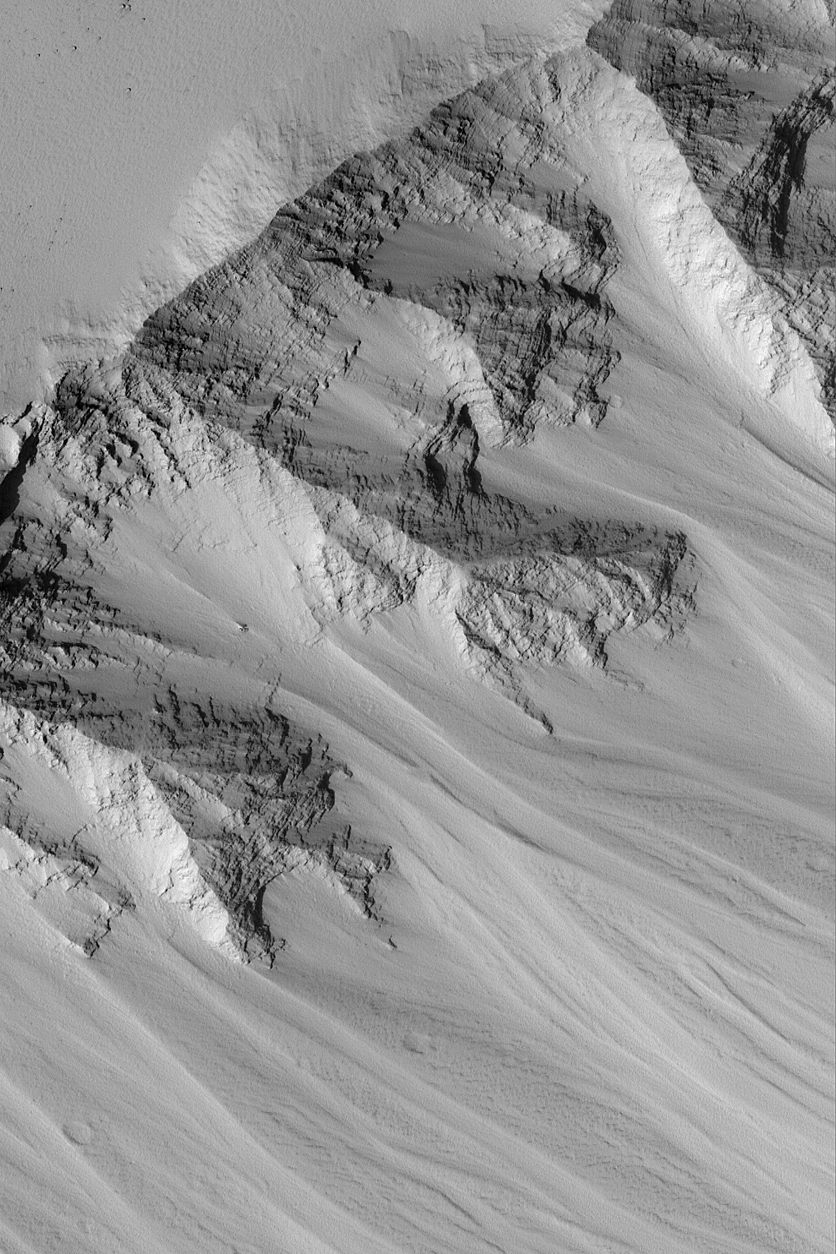

Layers in Tithonium

MGS MOC Release No. MOC2-570, 10 December 2003

This Mars Global Surveyor (MGS) Mars Orbiter Camera (MOC) picture shows eroded layered bedrock outcrops in the upper walls of one of the depressions in the Tithonium Chasma trough system. Tithonium Chasma is one of the canyons of the Valles Marineris, a vast gouge that–if it occurred on Earth-would span the distance from Los Angeles, California, to New York City. The Valles Marineris canyons were not carved by running water, instead they formed mostly by the combined forces of faulting and mass movement (landslides) as gravity eroded materials from the walls. This image is located near 4.2°S, 85.1°W. The image covers an area approximately 3 km (1.9 mi) wide and is illuminated from the lower left.

Credit: NASA/JPL/Malin Space Science Systems